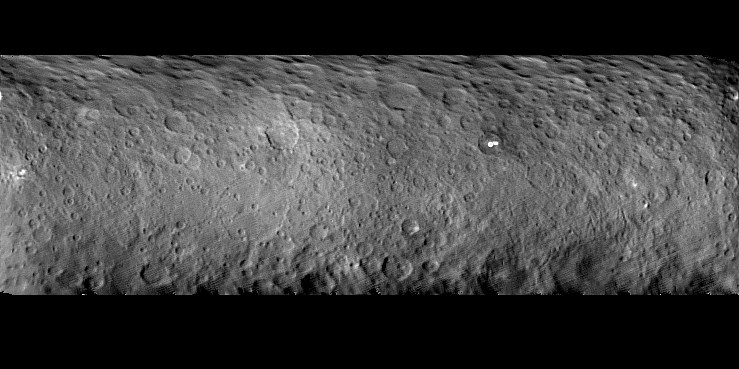

Cratered Surface of Ceres

The surface of Ceres is covered with craters of many shapes and sizes, as seen in this new mosaic of the dwarf planet comprised of images taken by NASA’s Dawn mission on Feb. 19, 2015 from a distance of nearly 29,000 miles (46,000 kilometers). An unusually large basin nearly 186 miles (300 kilometers) across is seen just south of the equator, with a shallow interior, faint rim and low-relief mounds within. Several bright spots are seen, including two that are very bright and lie within a single crater north of the equator. The bright spot in the center of that crater is too small to be resolved at this distance, so its true brightness is not yet known.

Dawn’s mission is managed by NASA’s Jet Propulsion Laboratory, Pasadena, California, for NASA’s Science Mission Directorate in Washington. Dawn is a project of the directorate’s Discovery Program, managed by NASA’s Marshall Space Flight Center in Huntsville, Alabama. The University of California, Los Angeles, is responsible for overall Dawn mission science. Orbital ATK, Inc., in Dulles, Virginia, designed and built the spacecraft. The German Aerospace Center, the Max Planck Institute for Solar System Research, the Italian Space Agency and the Italian National Astrophysical Institute are international partners on the mission team.

Credit: NASA/JPL-Caltech/UCLA/MPS/DLR/IDA